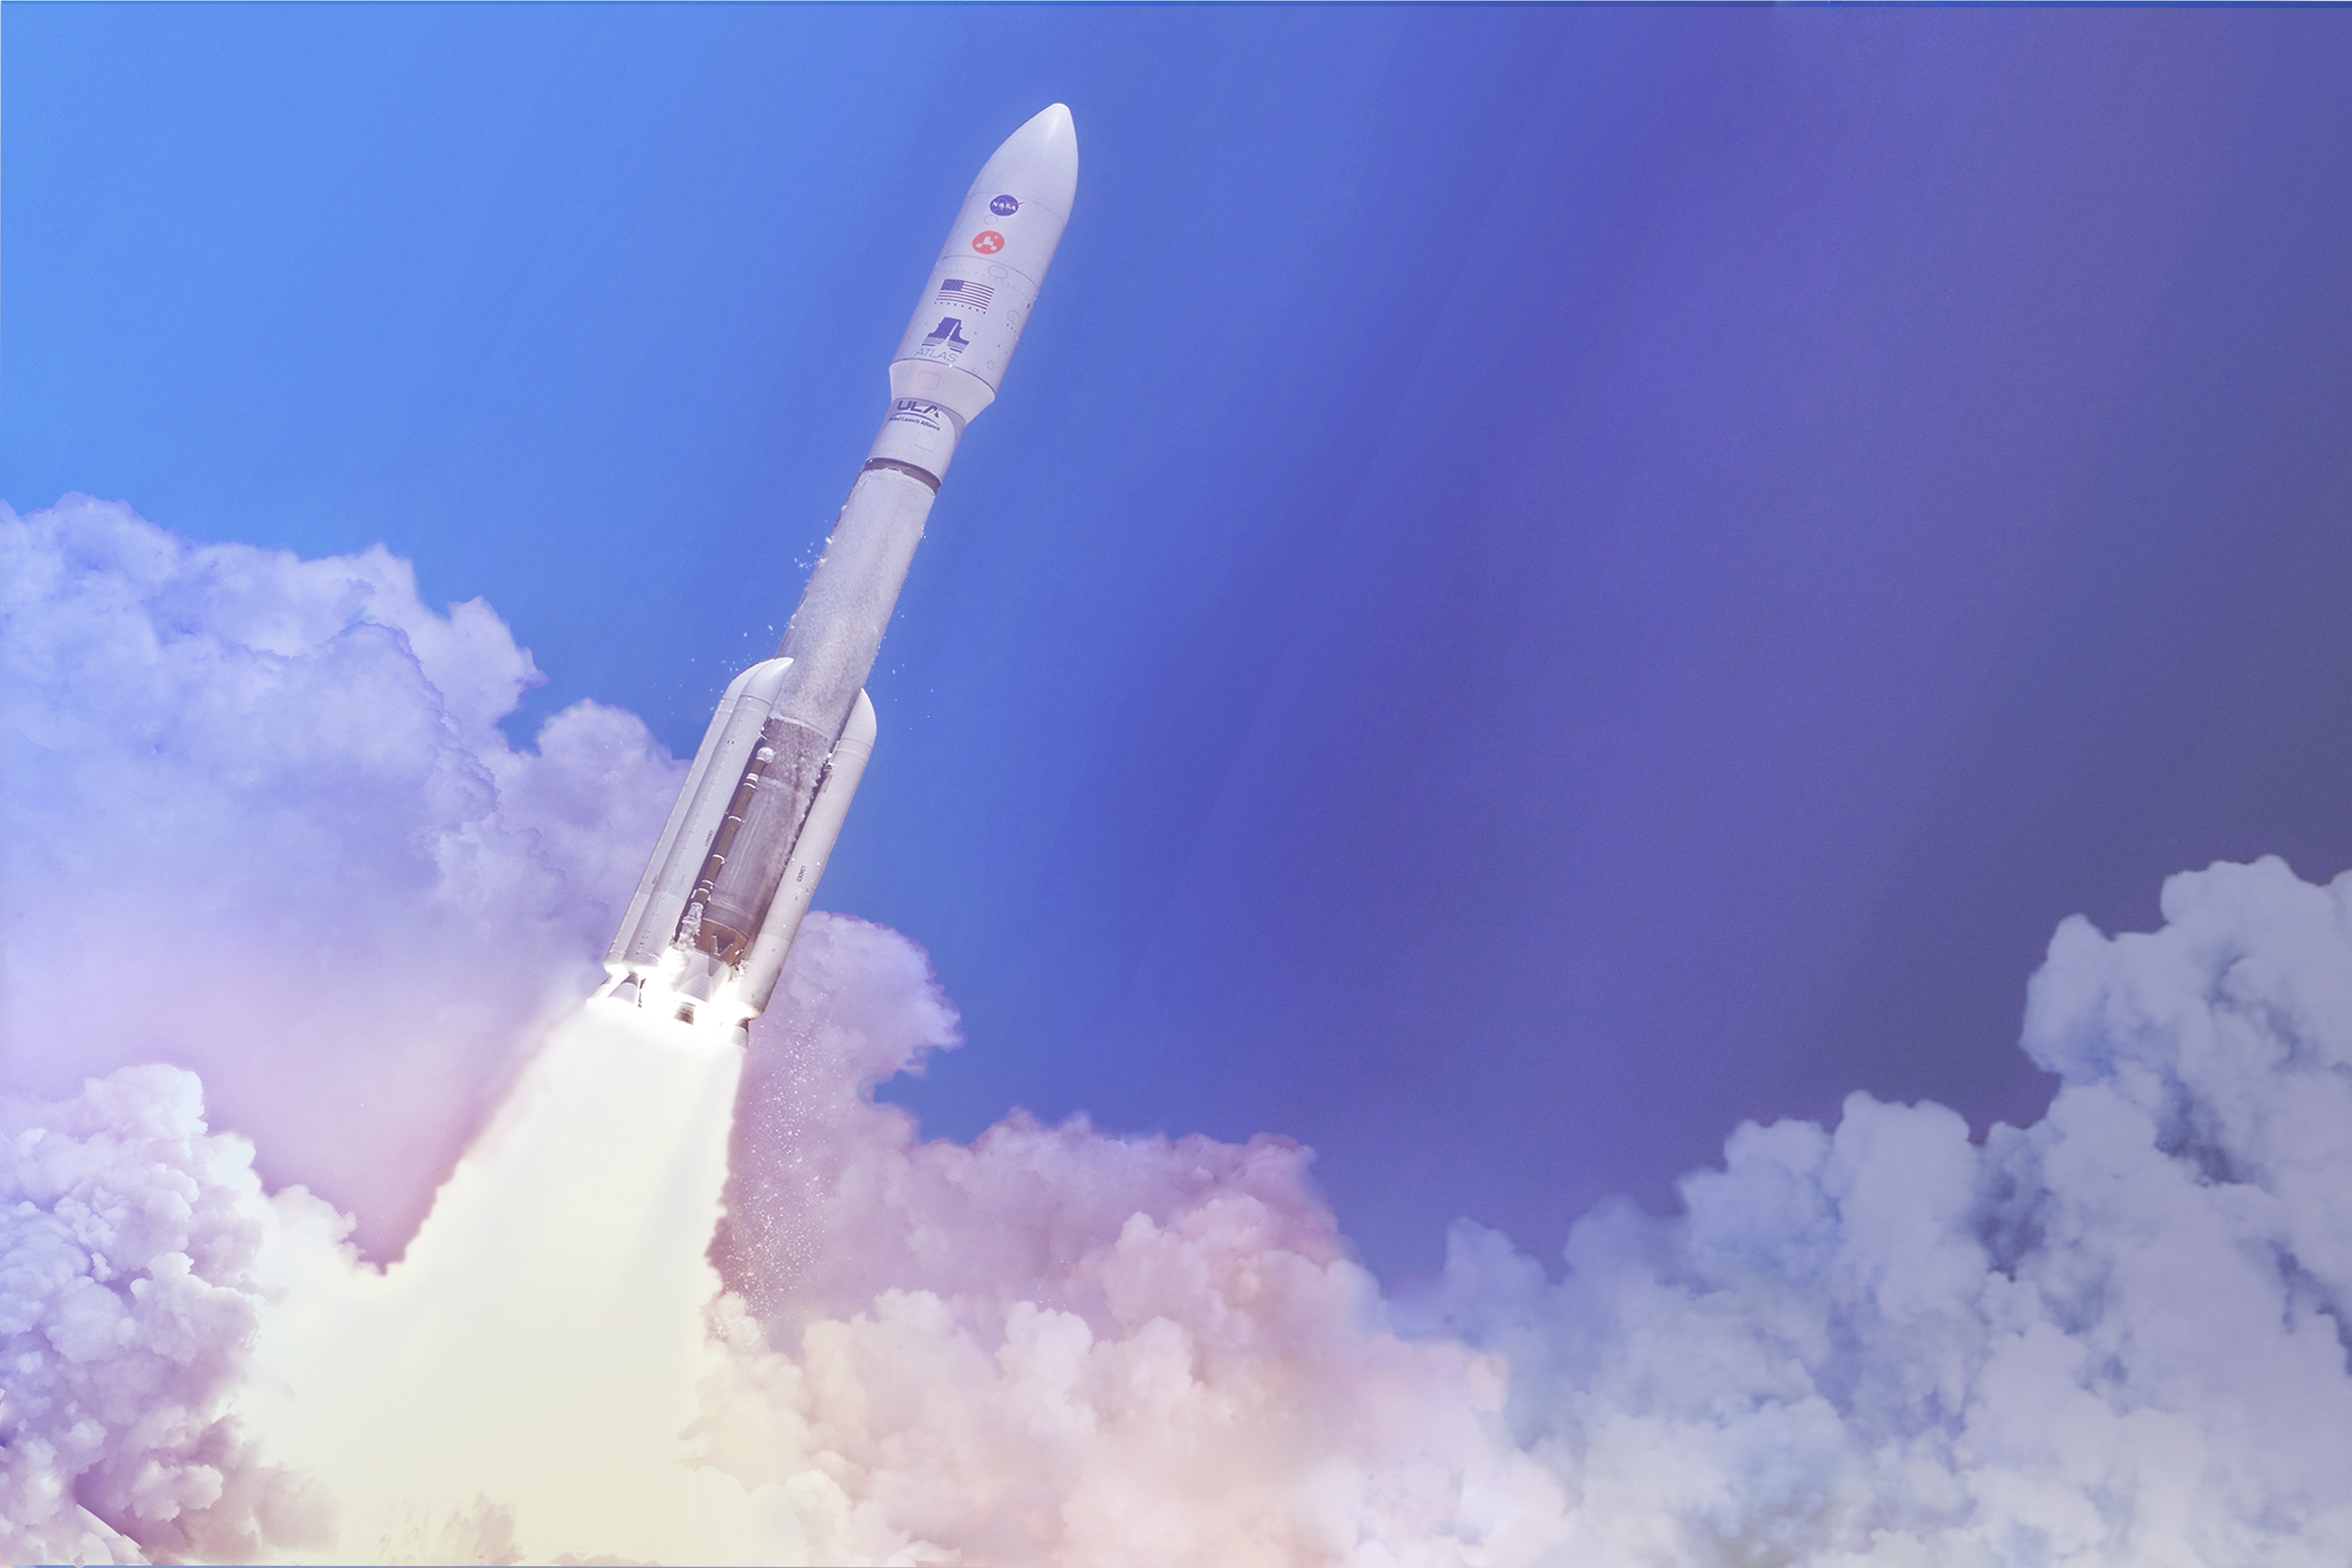

Rocket to Mars (Artist’s Concept)

In this artist’s concept, a two-stage United Launch Alliance (ULA) Atlas V launch vehicle speeds the Mars 2020 spacecraft toward the Red Planet. The rocket stands at 197 feet (60 meters) tall.

This will be the 11th Mars launch on an Atlas rocket and the fifth by the Atlas V following NASA’s Mars Reconnaissance Orbiter in 2005, Curiosity rover in 2011, MAVEN orbiter in 2013 and InSight lander in 2018.

Charged with returning astronauts to the Moon by 2024, NASA will establish a sustained human presence on and around the Moon by 2028 through NASA’s Artemis lunar exploration plans.

Credit: NASA/JPL-Caltech